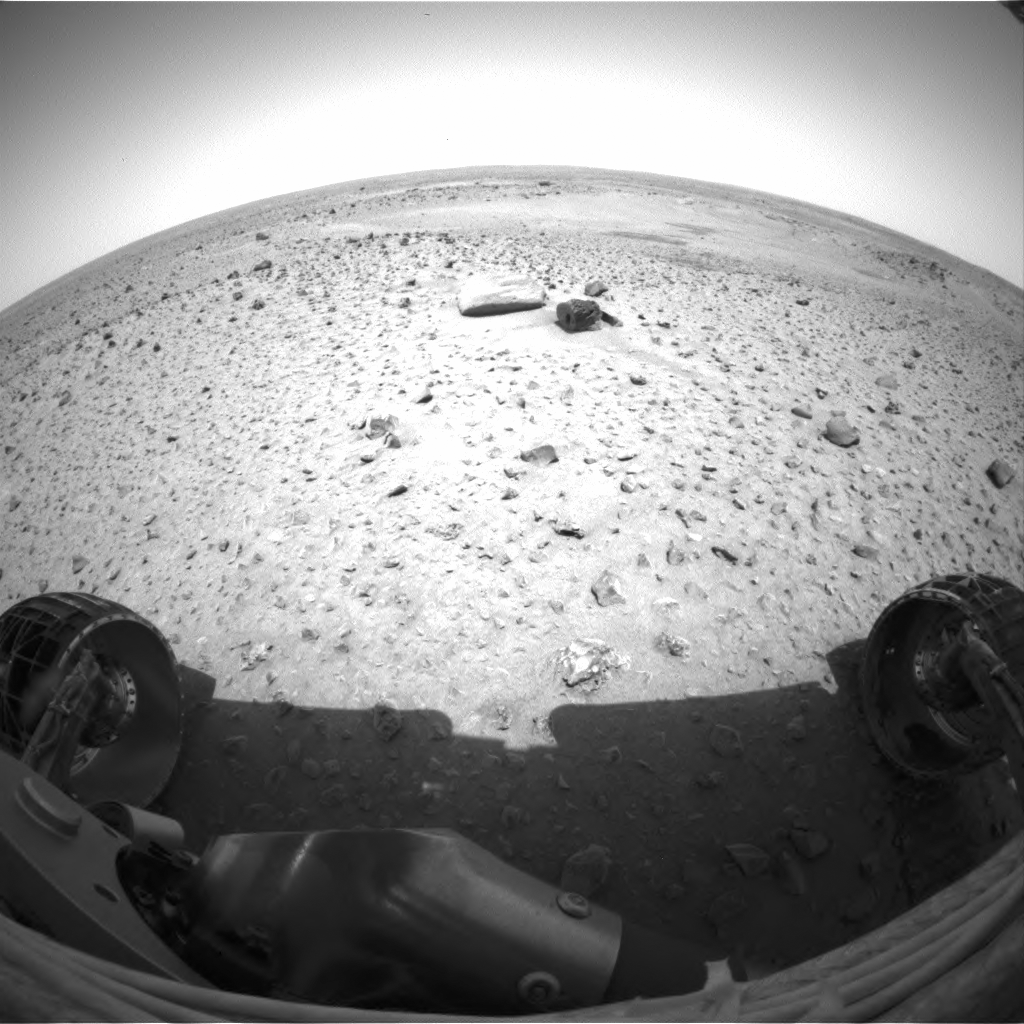

Spirit is Out the Gate

JPL engineers played Baha Men’s “Who Let the Dogs Out” in the control room as they watched new images confirming that the Mars Exploration Rover Spirit successfully rolled off its lander platform early Thursday morning. This image from the rover’s front hazard identification camera shows the rover’s view of the martian landscape from its new position 1 meter (3 feet) northwest of the lander. One of the rover’s next tasks will be to locate the Sun with its panoramic camera and calculate from the Sun’s position how to point its main antenna toward Earth.

Credit: NASA/JPL